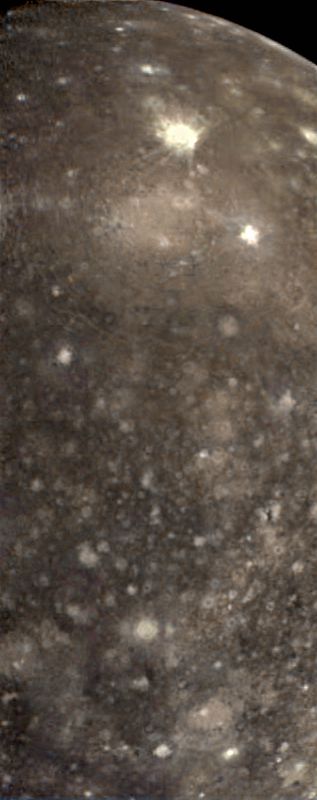

The Asgard Hemisphere of Callisto

False color view of a portion of the leading hemisphere of Jupiter’s moon Callisto as seen through the infrared filters of the Solid State Imaging (CCD) system aboard NASA’s Galileo spacecraft. North is to the top of the picture and the sun illuminates the surface from the east. More recent impacts have excavated bright, relatively clean ice from beneath Callisto’s battered surface. Callisto’s dark mottled appearance may be due to contamination by non-ice components contributed by impactors or concentrated in a residue as ice is removed. This color composite image is centered on longitude 139 West and encompasses an area about 1000 miles (1600 kilometers) by 2470 miles (4000 kilometers). The images were obtained on November 3rd, 1996.

The Jet Propulsion Laboratory, Pasadena, CA manages the mission for NASA’s Office of Space Science, Washington, DC.

Credit: NASA/JPL/University of Arizona